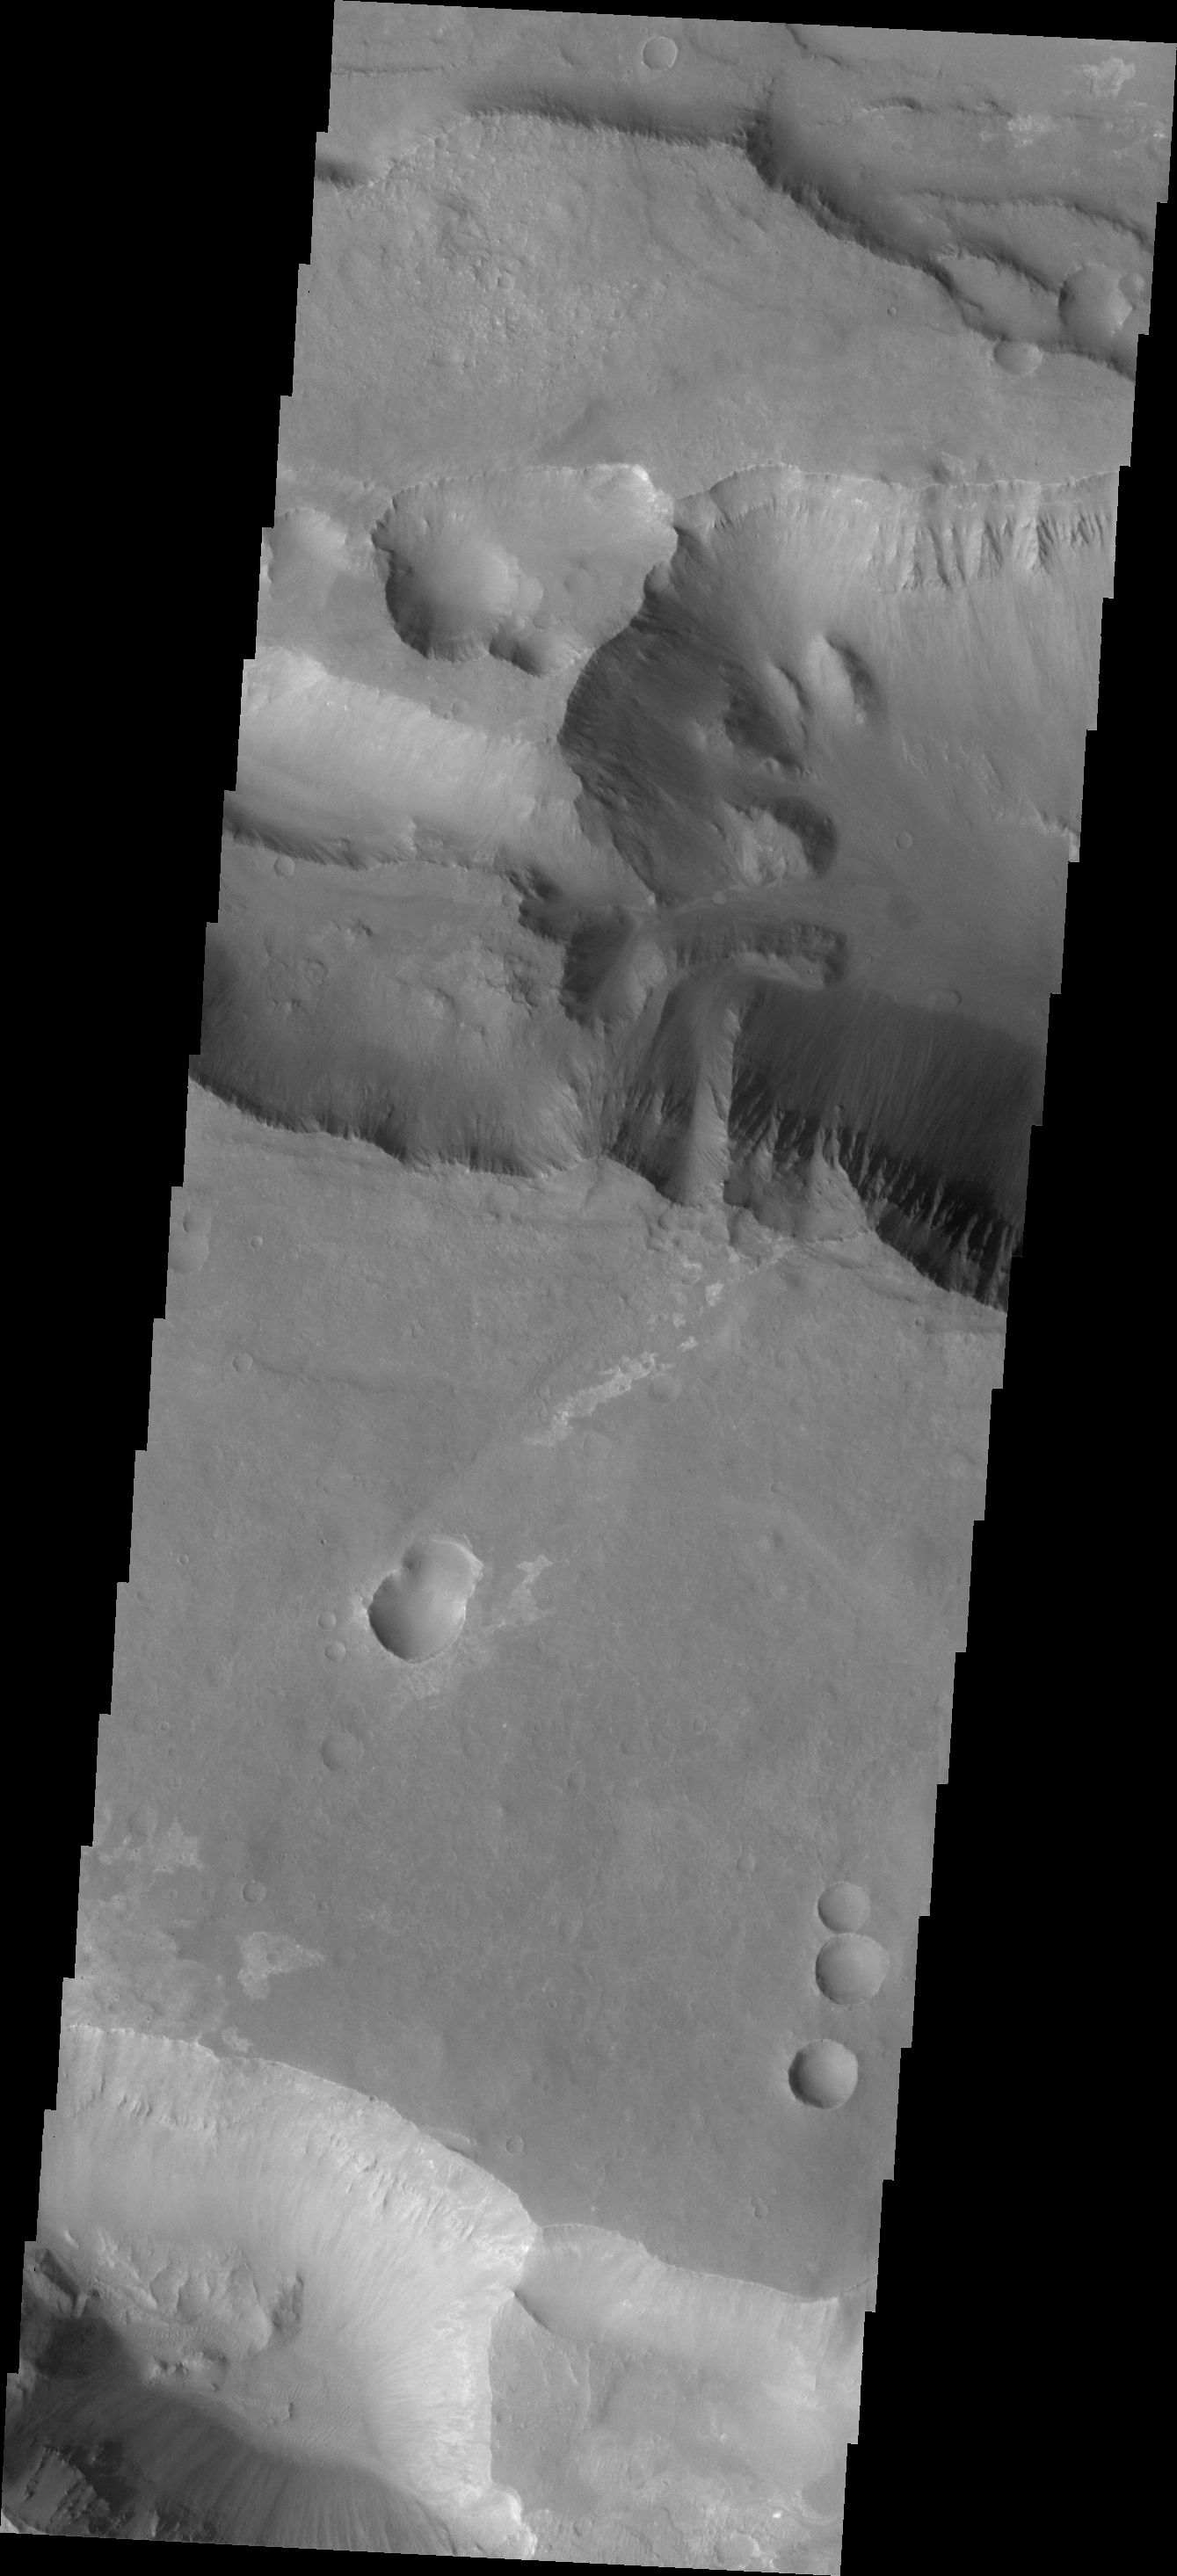

Coprates Catena

Today’s VIS image shows a portion of Coprates Catena, a shallow system of connecting depressions south of Coprates Chasma.

Credit: NASA/JPL-Caltech/ASU